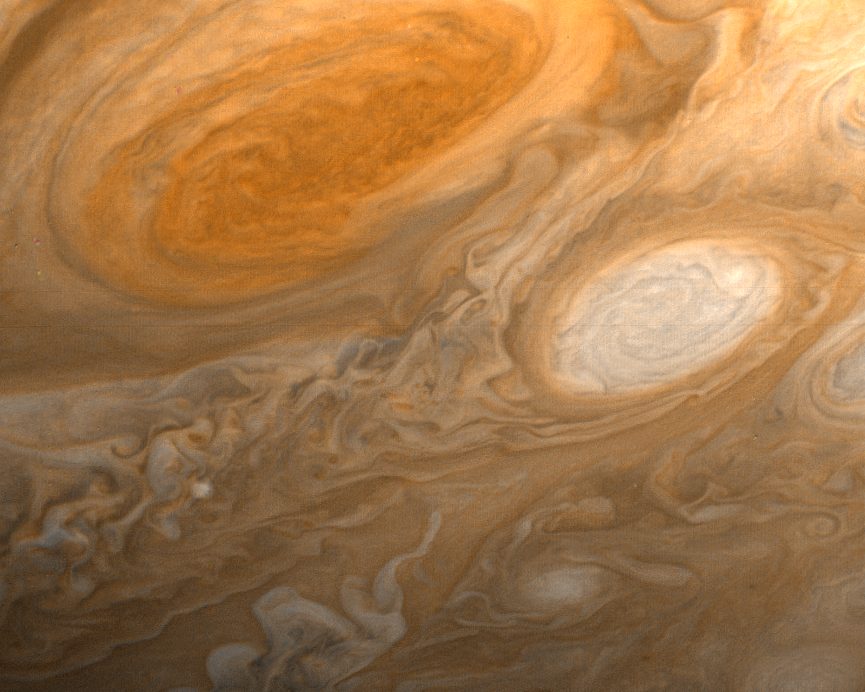

Jupiter’s Great Red Spot and White Ovals

This photo of Jupiter was taken by Voyager 1 on the evening of March 1, 1979, from a distance of 2.7 million miles (4.3 million kilometers). The photo shows Jupiter’s Great Red Spot (top) and one of the white ovals than can be seen in Jupiter’s atmosphere from Earth. The white ovals were seen to form in 1939, and 1940, and have remained more or less constant ever since. None of the structure and detail evident in these features have ever been seen from Earth. The Great Red Spot is three times as large as Earth. Also evident in the picture is a great deal of atmospheric detail that will require further study for interpretation. The smallest details that can be seen in this picture are about 45 miles (80 kilometers~ across. JPL manages and controls the Voyager project for NASA’s Office of Space Science.

Credit: NASA/JPL